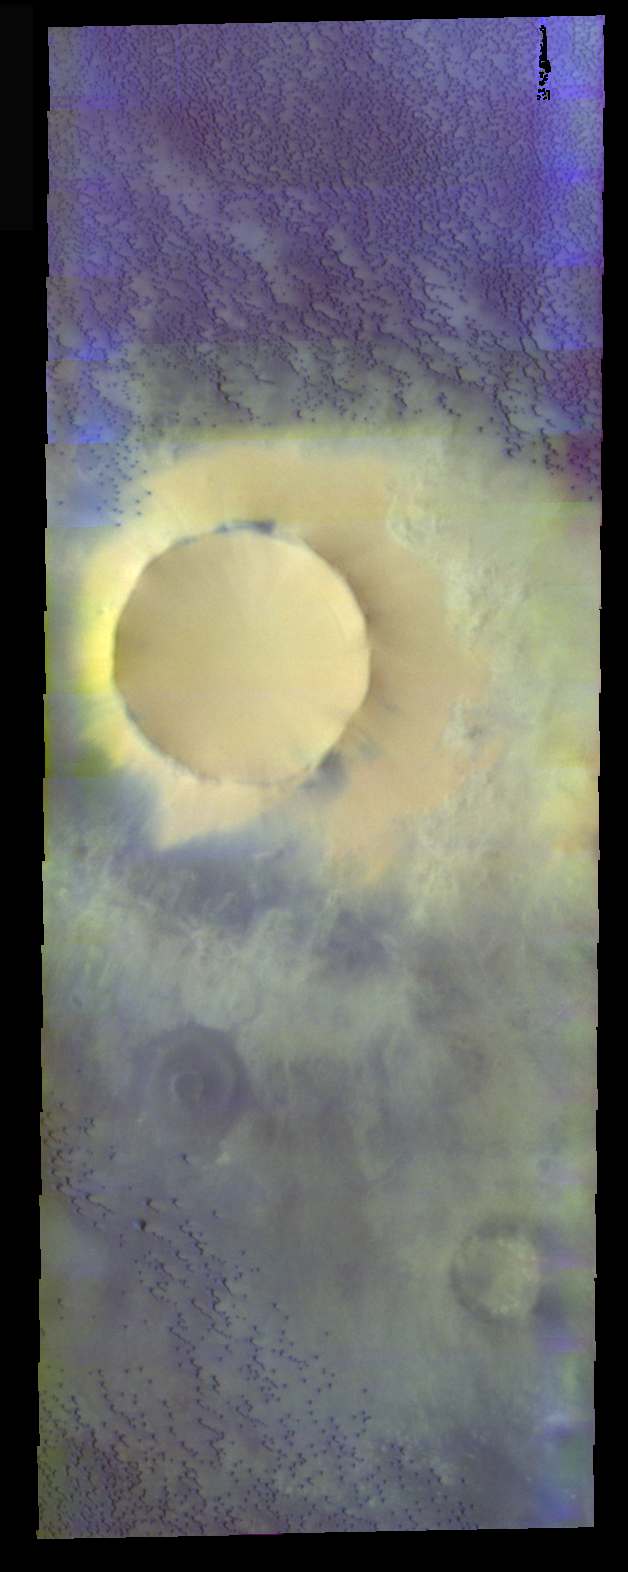

Sand Sea in False Color

The theme for the weeks of 1/17 and 1/24 is the north polar region of Mars as seen in false color THEMIS images. Ice/frost will typically appear as bright blue in color; dust mantled ice will appear in tones of red/orange.

This image is of part of the northern sand sea. The small dunes in the image are bluer than the ice/dust filled central crater.

Image information: VIS instrument. Latitude 73.7, Longitude 323 East (37 West). 40 meter/pixel resolution.

Note: this THEMIS visual image has not been radiometrically nor geometrically calibrated for this preliminary release. An empirical correction has been performed to remove instrumental effects. A linear shift has been applied in the cross-track and down-track direction to approximate spacecraft and planetary motion. Fully calibrated and geometrically projected images will be released through the Planetary Data System in accordance with Project policies at a later time.

NASA’s Jet Propulsion Laboratory manages the 2001 Mars Odyssey mission for NASA’s Office of Space Science, Washington, D.C. The Thermal Emission Imaging System (THEMIS) was developed by Arizona State University, Tempe, in collaboration with Raytheon Santa Barbara Remote Sensing. The THEMIS investigation is led by Dr. Philip Christensen at Arizona State University. Lockheed Martin Astronautics, Denver, is the prime contractor for the Odyssey project, and developed and built the orbiter. Mission operations are conducted jointly from Lockheed Martin and from JPL, a division of the California Institute of Technology in Pasadena.

Credit: NASA/JPL/Arizona State University